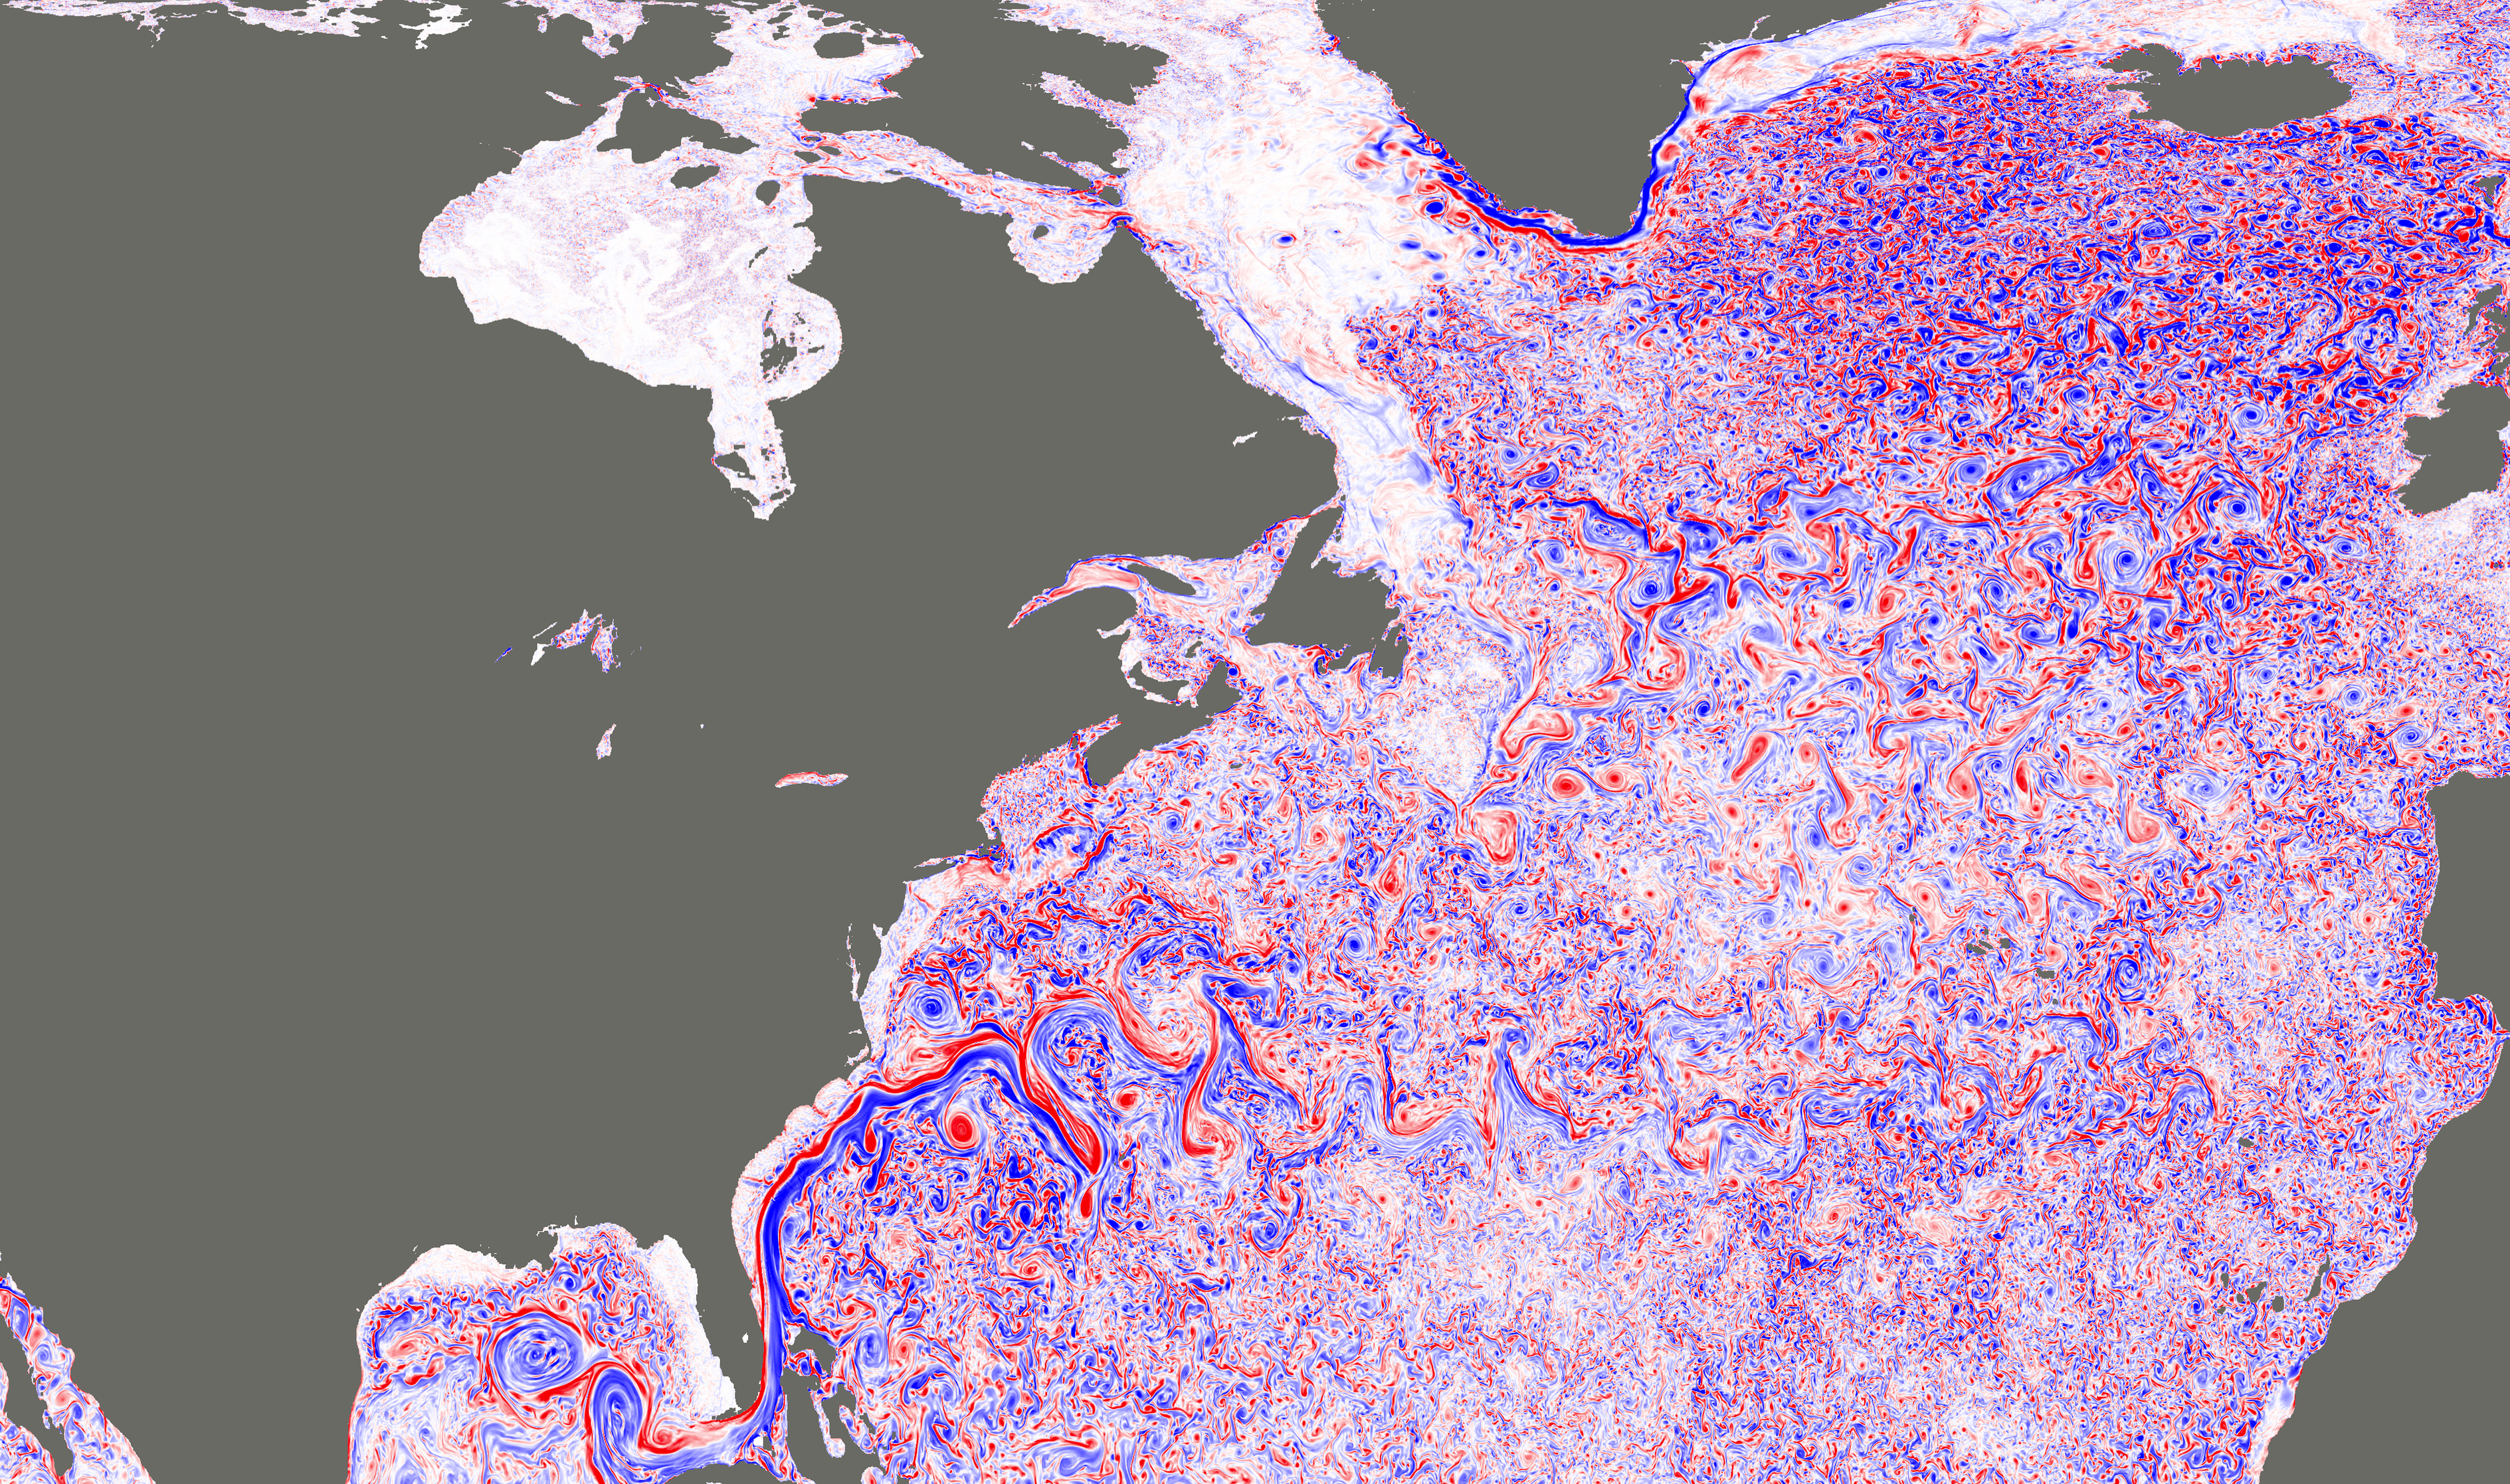

NASA Simulation Shows Ocean Turbulence in the North Atlantic

This image shows a simulated snapshot of ocean turbulence in the North Atlantic Ocean in March 2012, from a groundbreaking super-high-resolution global ocean simulation (approximately 1.2 miles, or 2 kilometers, horizontal resolution) developed at JPL (http://wwwcvs.mitgcm.org/viewvc/MITgcm/MITgcm_contrib/llc_hires/llc_4320/). The colors represent the magnitude of surface relative vorticity, a measure of the spin of fluid parcels. The image emphasizes fast-rotating, small-scale (defined here as 6.2 to 31-mile, or 10 to 50 kilometer, range) turbulence, especially during the winter. High levels of relative vorticity caused by small-scale turbulence are believed to strongly transport heat and carbon vertically in the ocean.

The image appears in a study (Su et al. 2018), entitled “Ocean submesoscales as a key component of the global heat budget,” published recently in Nature Communications. The study suggests that upper-ocean small-scale turbulence transports heat upward in the ocean at a level five times larger than larger-scale heat transport by ocean eddies, significantly affecting the exchange of heat between the ocean interior and atmosphere. Such interactions have a crucial impact on the Earth’s climate.

View the high-resolution PNG image here

Credit: NASA/JPL-Caltech